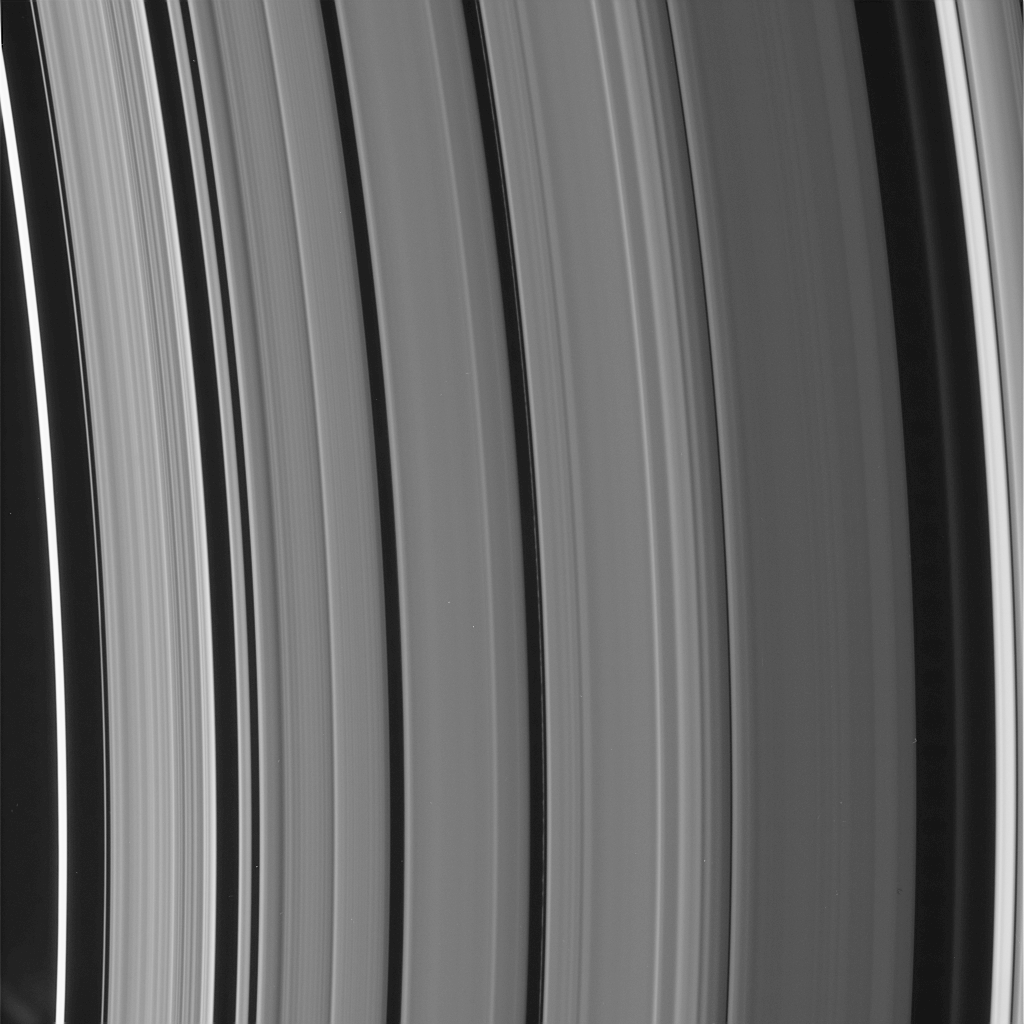

New Rings for Cassini’s Division

Figure 1

High-resolution Cassini images show an astonishing level of structure in Saturn’s Cassini Division, including two ringlets that were not seen in NASA Voyager spacecraft images 25 years ago.

This image shows a new ringlet at right, just interior to the bright outer edge of the Cassini Division. This diffuse structure is about 50 kilometers (31 miles) wide.

The second new ringlet is roughly at center in this view. It is a very narrow feature, about 6 kilometers (4 miles) wide, between the familiar broad bands of material in the Cassini Division, and displays a great deal of variation in brightness along its length. (We include here an annotated version of this image indicating the new rings.)

This image was taken in visible light with the Cassini spacecraft narrow-angle camera on Sept. 9, 2006, at a distance of approximately 414,000 kilometers (257,000 miles) from Saturn. This view looks toward the lit side of the rings from about 17 degrees below the ringplane. The phase angle, or sun-Saturn-spacecraft angle, was 96 degrees. Image scale on the sky at the distance of Saturn is 2 kilometers (1 mile) per pixel.

The Cassini-Huygens mission is a cooperative project of NASA, the European Space Agency and the Italian Space Agency. The Jet Propulsion Laboratory, a division of the California Institute of Technology in Pasadena, manages the mission for NASA’s Science Mission Directorate, Washington, D.C. The Cassini orbiter and its two onboard cameras were designed, developed and assembled at JPL. The imaging operations center is based at the Space Science Institute in Boulder, Colo.

Credit: NASA/JPL/Space Science Institute